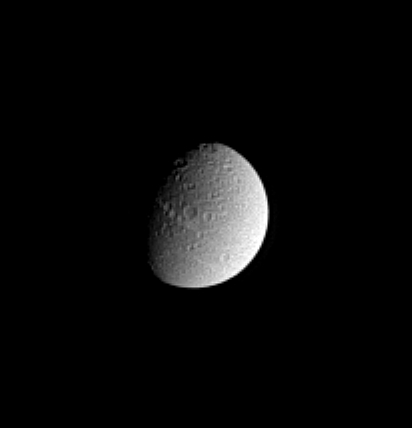

Pocked Moon

Cassini spied a crater-covered Dione in this image from Dec. 8, 2004. The bright, wispy streaks for which Dione is known are located on the moon’s night side to the west. The streaky terrain was imaged at very high resolution by Cassini during its flyby of Dione on Dec. 14, 2004. Dione is 1,118 kilometers (695 miles) across.

This view shows mostly the trailing hemisphere of Dione. The image was taken in visible light with the Cassini spacecraft narrow angle camera at a distance of 2.5 million kilometers (1.6 million miles) from Dione and at a Sun-Dione-spacecraft, or phase, angle of 58 degrees. North is up. The image scale is 15 kilometers (9 miles) per pixel. The image has been magnified by a factor of two and contrast-enhanced to aid visibility of surface features.

The Cassini-Huygens mission is a cooperative project of NASA, the European Space Agency and the Italian Space Agency. The Jet Propulsion Laboratory, a division of the California Institute of Technology in Pasadena, manages the mission for NASA’s Science Mission Directorate, Washington, D.C. The Cassini orbiter and its two onboard cameras were designed, developed and assembled at JPL. The imaging team is based at the Space Science Institute, Boulder, Colo.

Credit: NASA/JPL/Space Science Institute